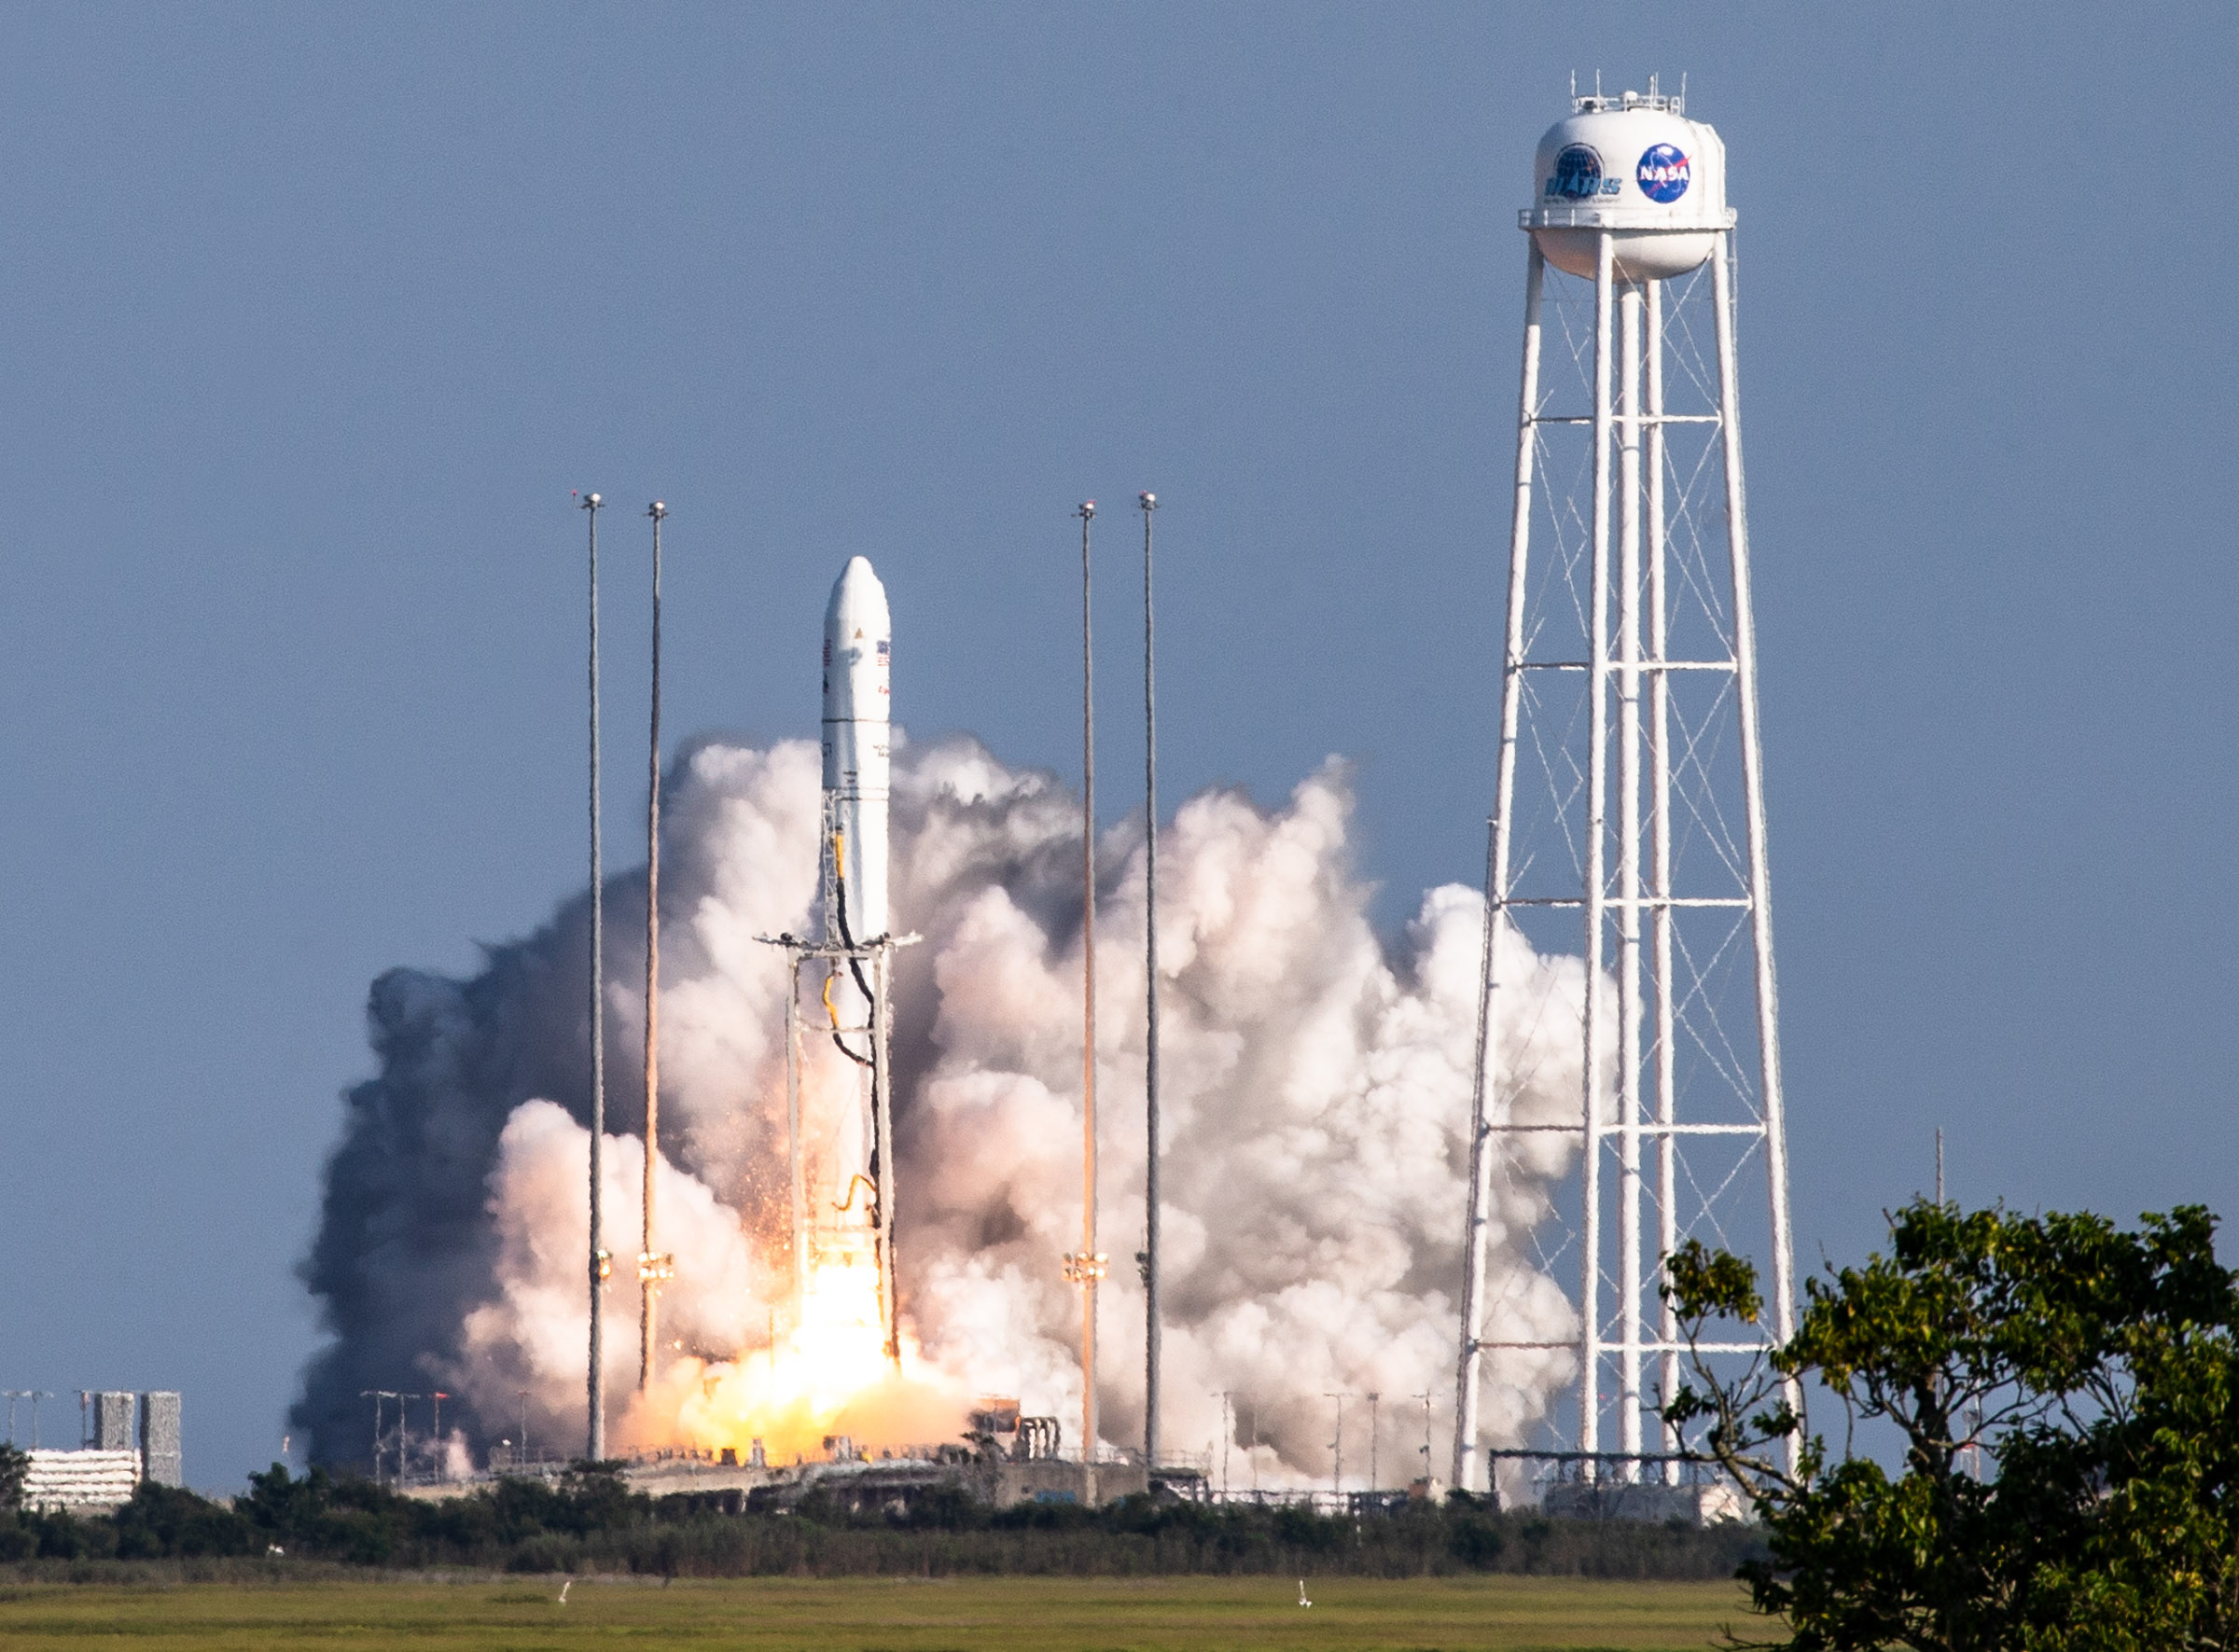

A Northrop Grumman Antares rocket, with the company’s Cygnus spacecraft onboard, launches on Tuesday, Aug. 10, 2021, from the Mid Atlantic Regional Spaceport’s Pad-0A, at NASA's Wallops Flight Facility in Virginia. Northrop Grumman's 16th contracted cargo resupply mission for NASA to the International Space Station is carrying nearly 8,200 pounds of science and research, crew supplies and vehicle hardware to the orbital laboratory and its crew.

Credit: NASA Wallops/Terry Zaperach